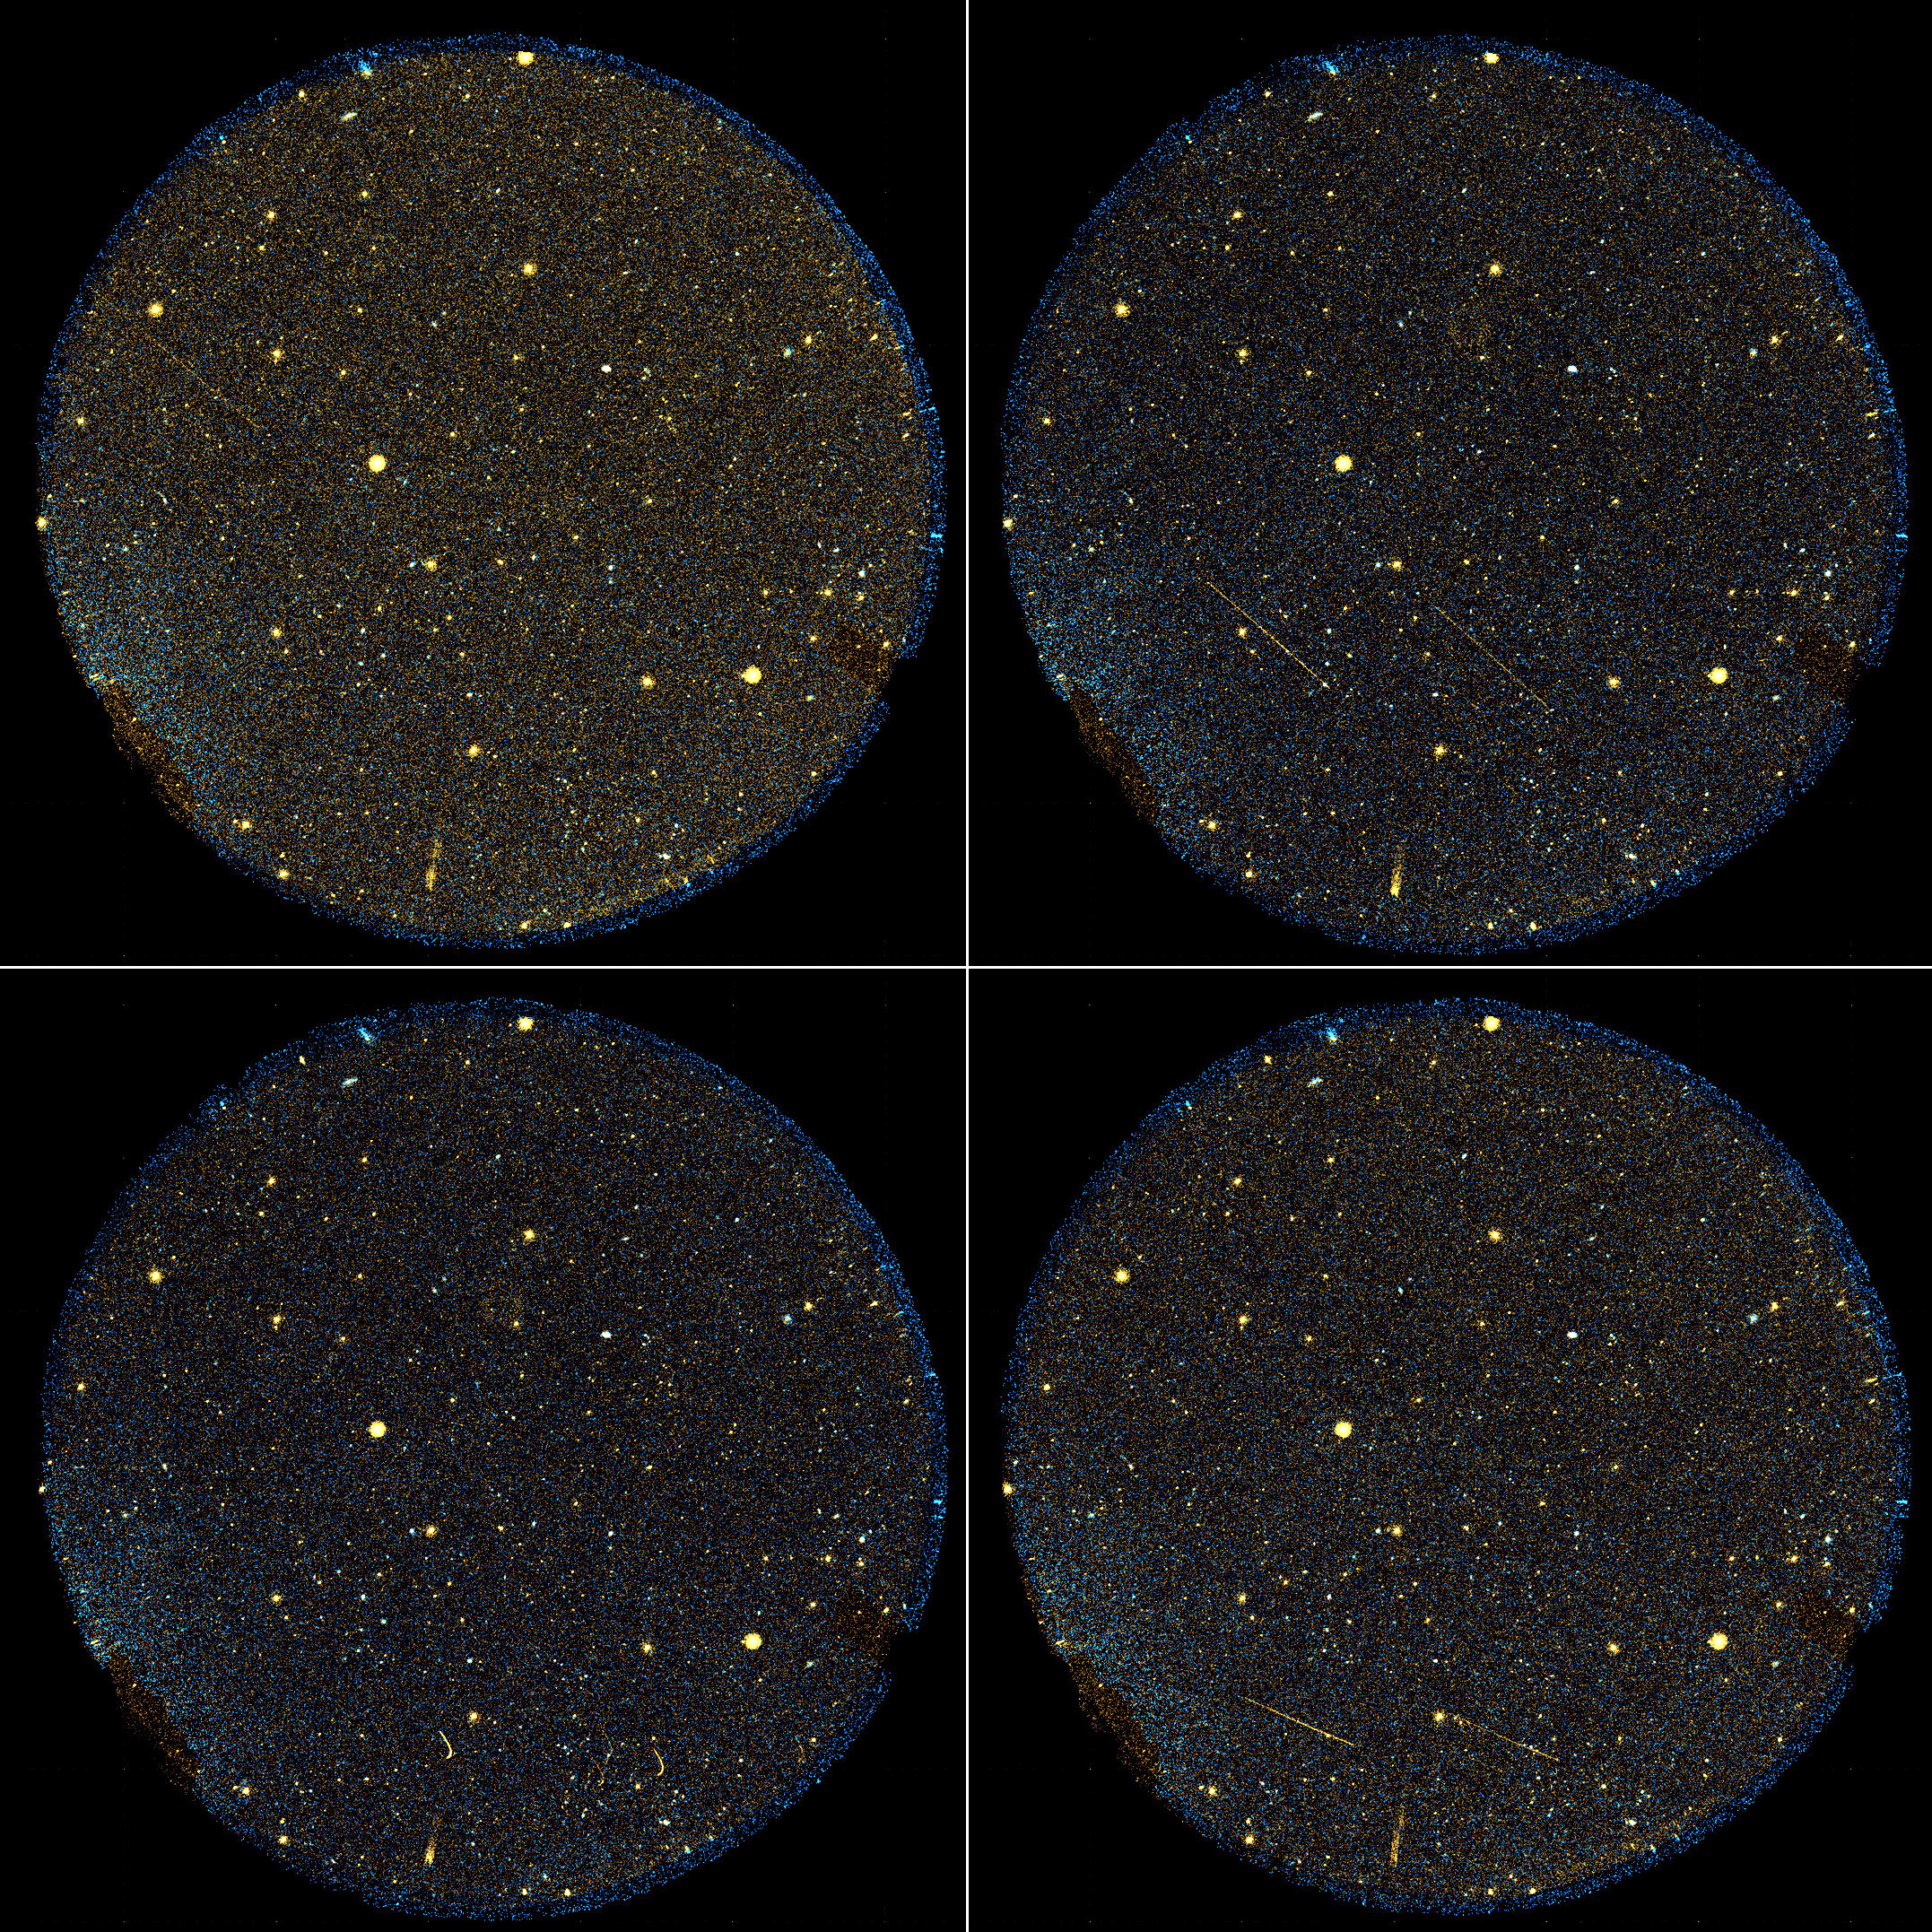

Surprise Ultraviolet Party in the Sky

Galaxies aren’t the only objects filling up the view of NASA’s Galaxy Evolution Explorer. Since its launch in 2003, the space telescope — originally designed to observe galaxies across the universe in ultraviolet light — has discovered a festive sky blinking with flaring and erupting stars, as well as streaking asteroids, satellites and space debris. A group of six streaking objects — the identities of which remain unknown — can be seen here flying across the telescope’s sight in this sped-up movie.

The two brightest objects appear to perform a sharp turn then travel in the reverse direction. This illusion is most likely the result of the Galaxy Evolution Explorer overtaking the objects as it orbits around Earth.

Careful inspection reveals four additional faint objects with the same timing and behavior. These faint objects are easiest to see during the retrograde portion of their paths. Three appear between the two bright sources, and one is above them, near the edge of the field of view.

These bonus objects are being collected in to public catalogues for other astronomers to study.

Credit: NASA/JPL-Caltech